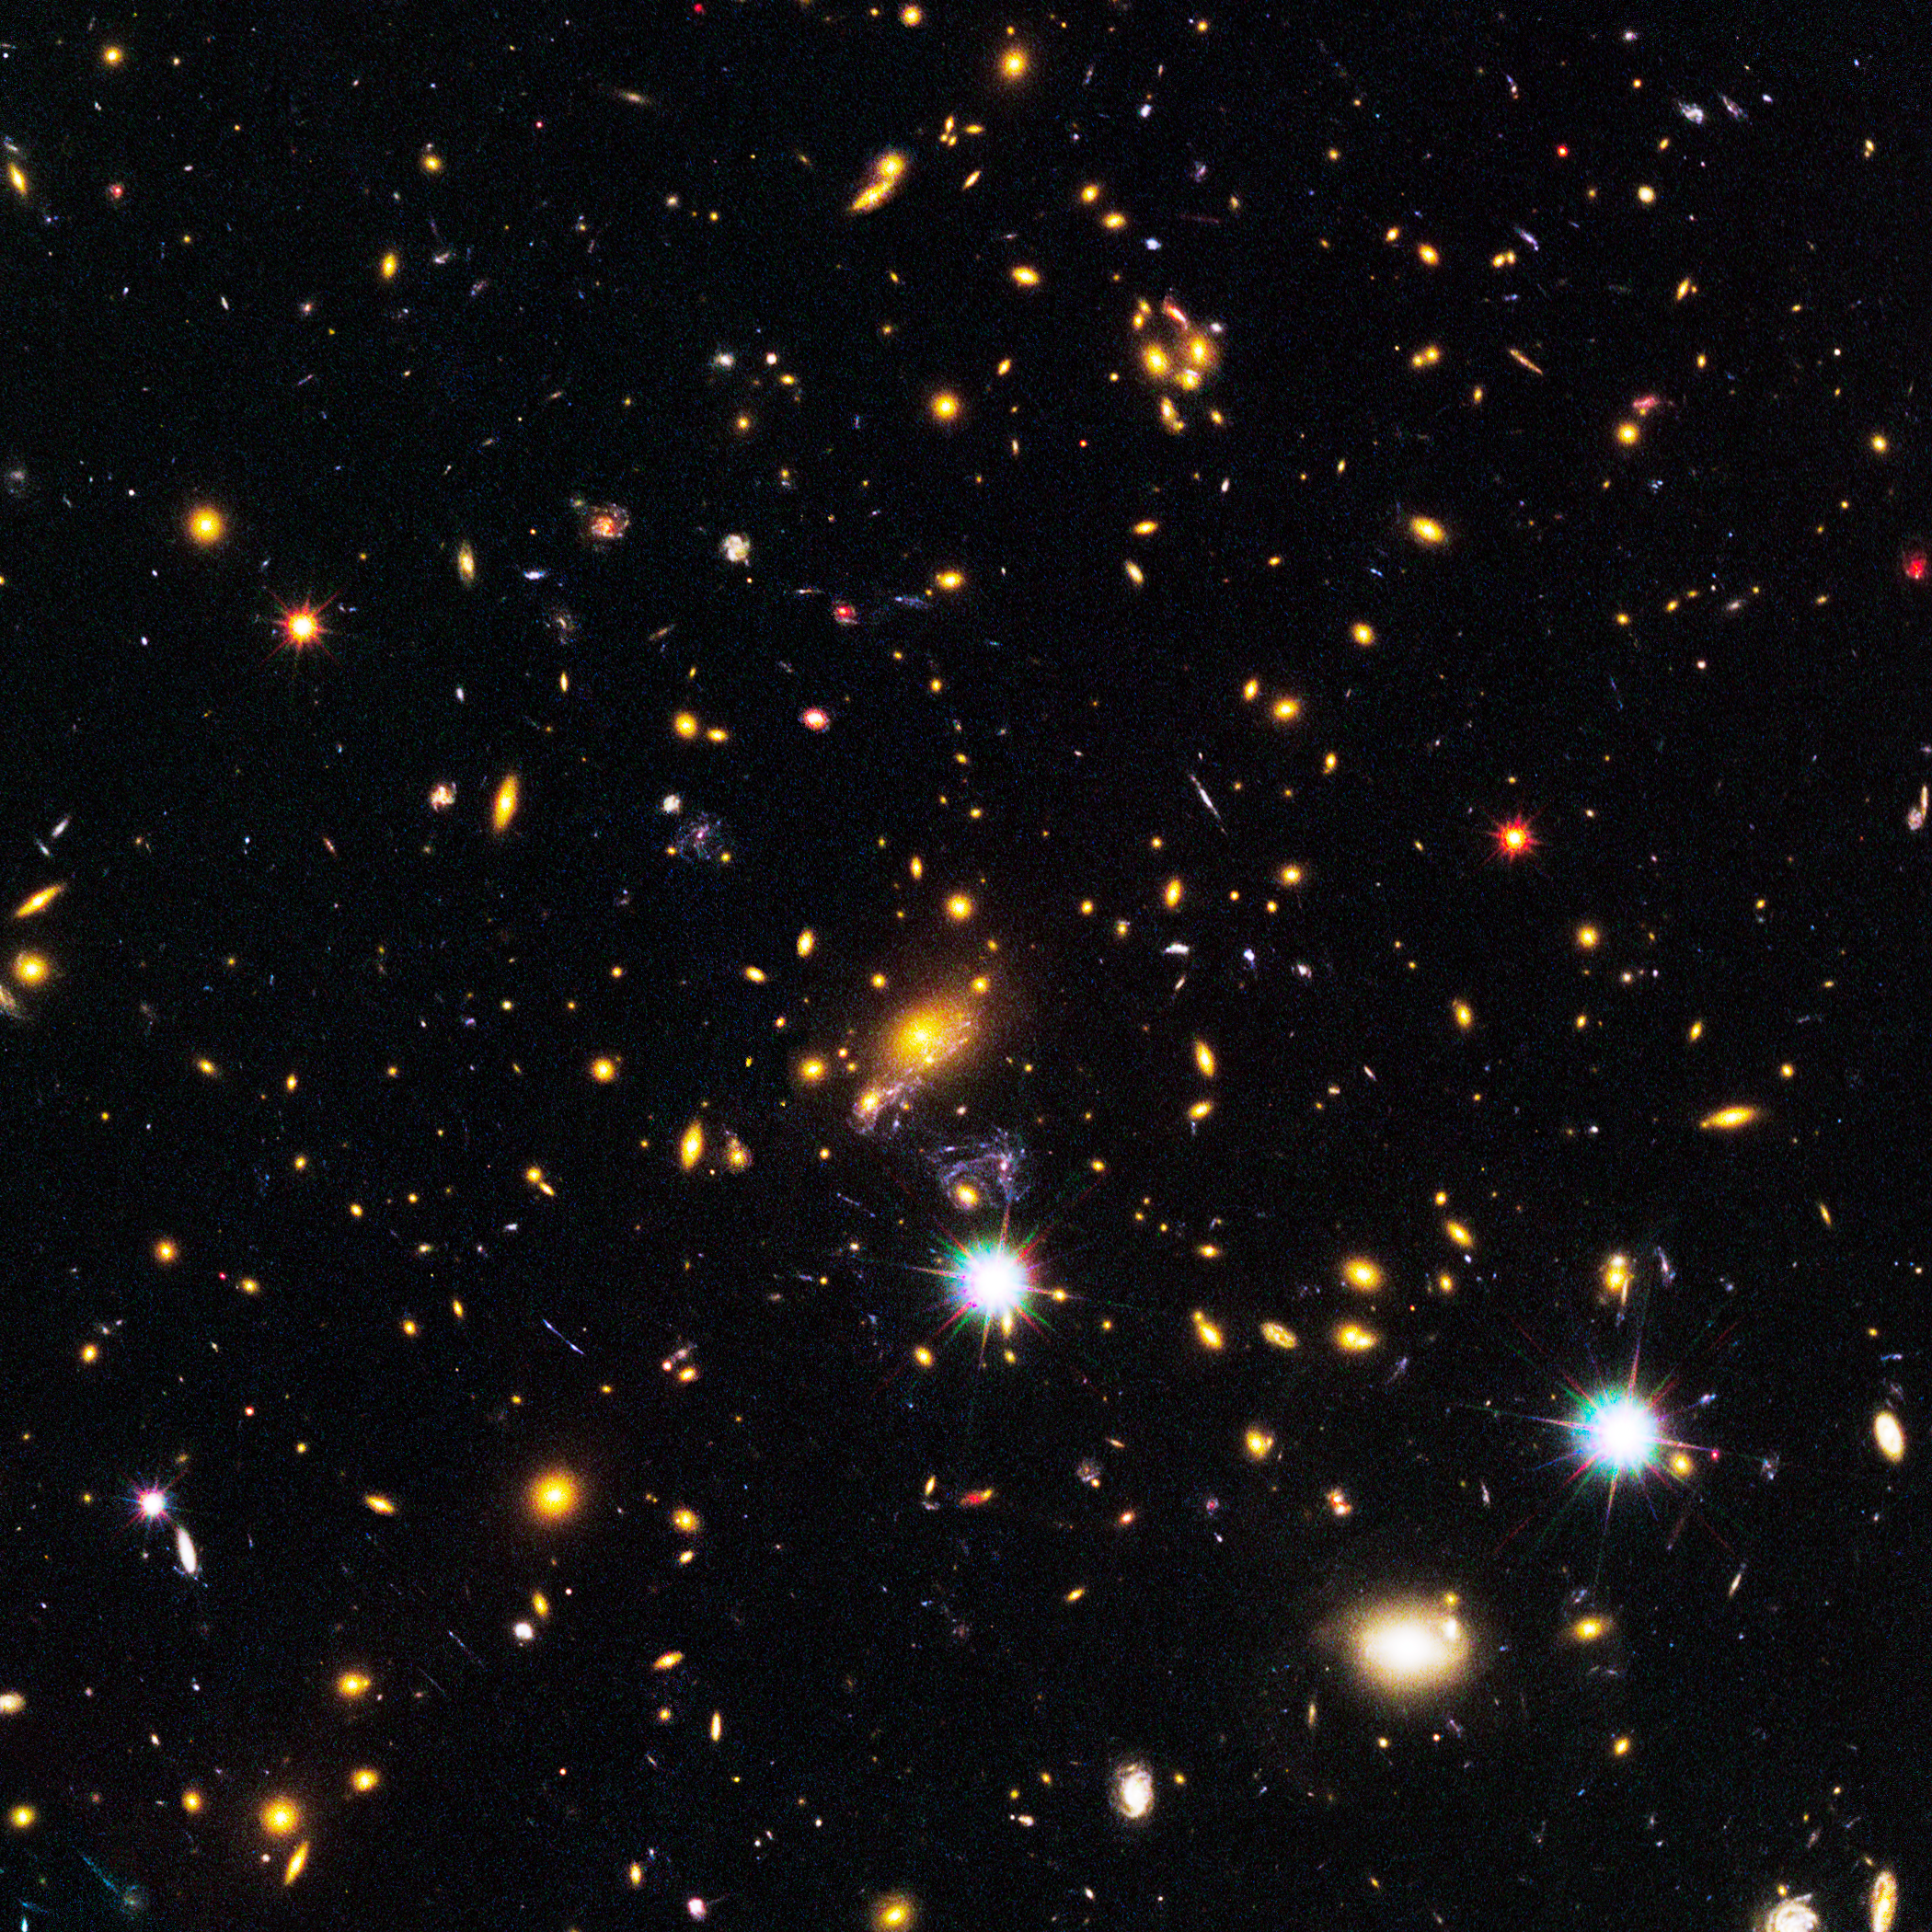

MACS J1149.5+2223

Object Name: MACS J1149.5+2223
Object Description: Galaxy Cluster and Gravitational Lens
Instrument: HST/ACS/WFC and HST/WFC3/IR
Filters: ACS/WFC: F435W (B), F475W (g), F555W (V), F606W (R), F625W (r) and F775W (i)WFC3/IR: F105W (Y), F110W (YJ), F125W (J), and F160W (H)

This image is a composite of separate exposures acquired by the ACS and WFC3 instrumenst on the Hubble Space Telescope (HST). Several filters were used to sample broad wavelength ranges. The color results from assigning different hues (colors) to each monochromatic (grayscale) image associated with an individual filter. In this case, the assigned colors are: Blue: F435W (B) +F475W (g) + F555W (V) Green: F606W (R) + F625W (r) + F775W (i) Red: F105W (Y) + F110W (YJ) + F125W (J) + F160W (H)

Credit: NASA, ESA, and M. Postman (STScI), and the CLASH team